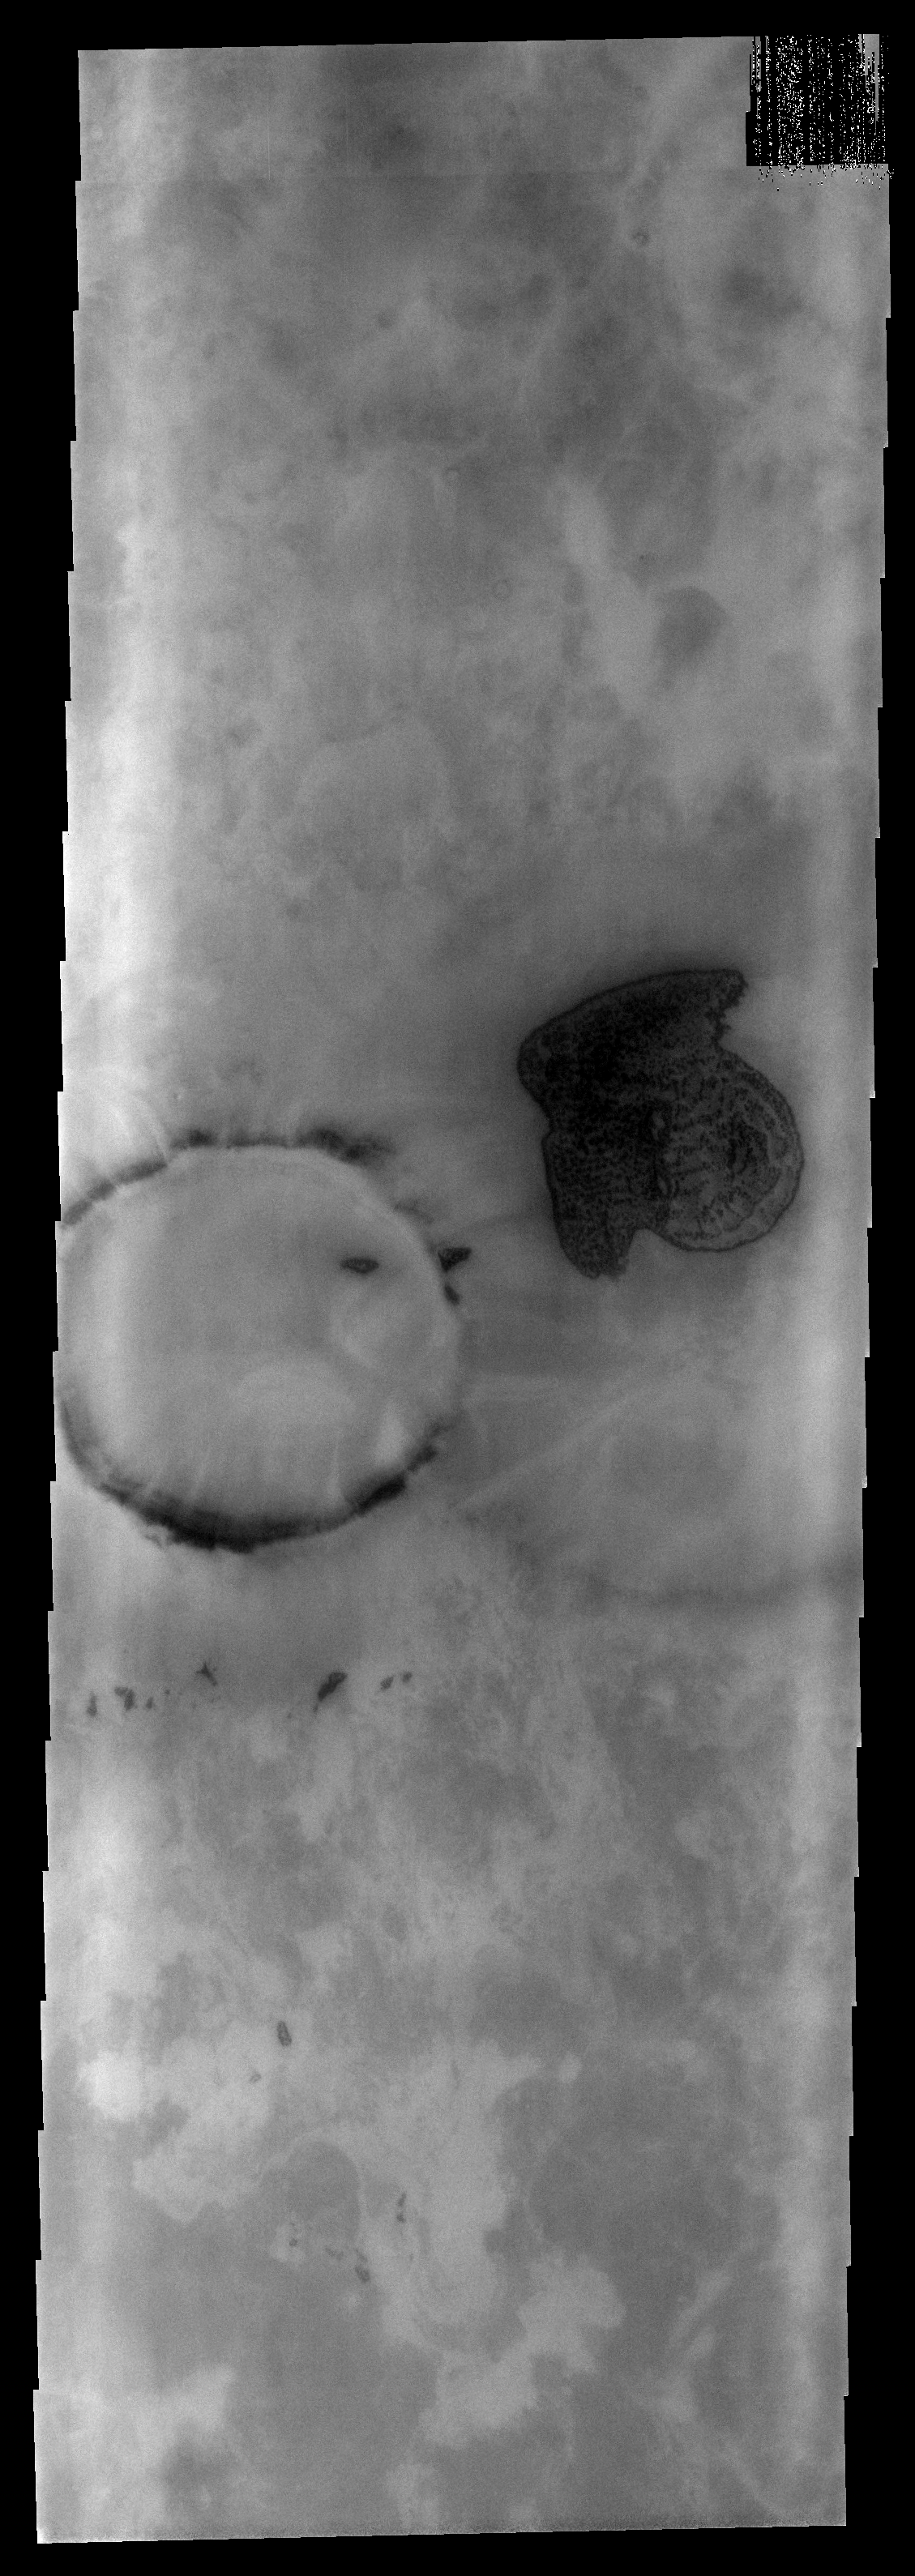

THEMIS ART #84

The dune field in this polar region crater looks like a stubby arrow pointing the way west. This unnamed crater is located in Planum Chronium.

Image information: VIS instrument. Latitude -62.8N, Longitude 128.5E. 17 meter/pixel resolution.

Please see the THEMIS Data Citation Note for details on crediting THEMIS images.

Note: this THEMIS visual image has not been radiometrically nor geometrically calibrated for this preliminary release. An empirical correction has been performed to remove instrumental effects. A linear shift has been applied in the cross-track and down-track direction to approximate spacecraft and planetary motion. Fully calibrated and geometrically projected images will be released through the Planetary Data System in accordance with Project policies at a later time.

NASA’s Jet Propulsion Laboratory manages the 2001 Mars Odyssey mission for NASA’s Office of Space Science, Washington, D.C. The Thermal Emission Imaging System (THEMIS) was developed by Arizona State University, Tempe, in collaboration with Raytheon Santa Barbara Remote Sensing. The THEMIS investigation is led by Dr. Philip Christensen at Arizona State University. Lockheed Martin Astronautics, Denver, is the prime contractor for the Odyssey project, and developed and built the orbiter. Mission operations are conducted jointly from Lockheed Martin and from JPL, a division of the California Institute of Technology in Pasadena.

Credit: NASA/JPL/ASU